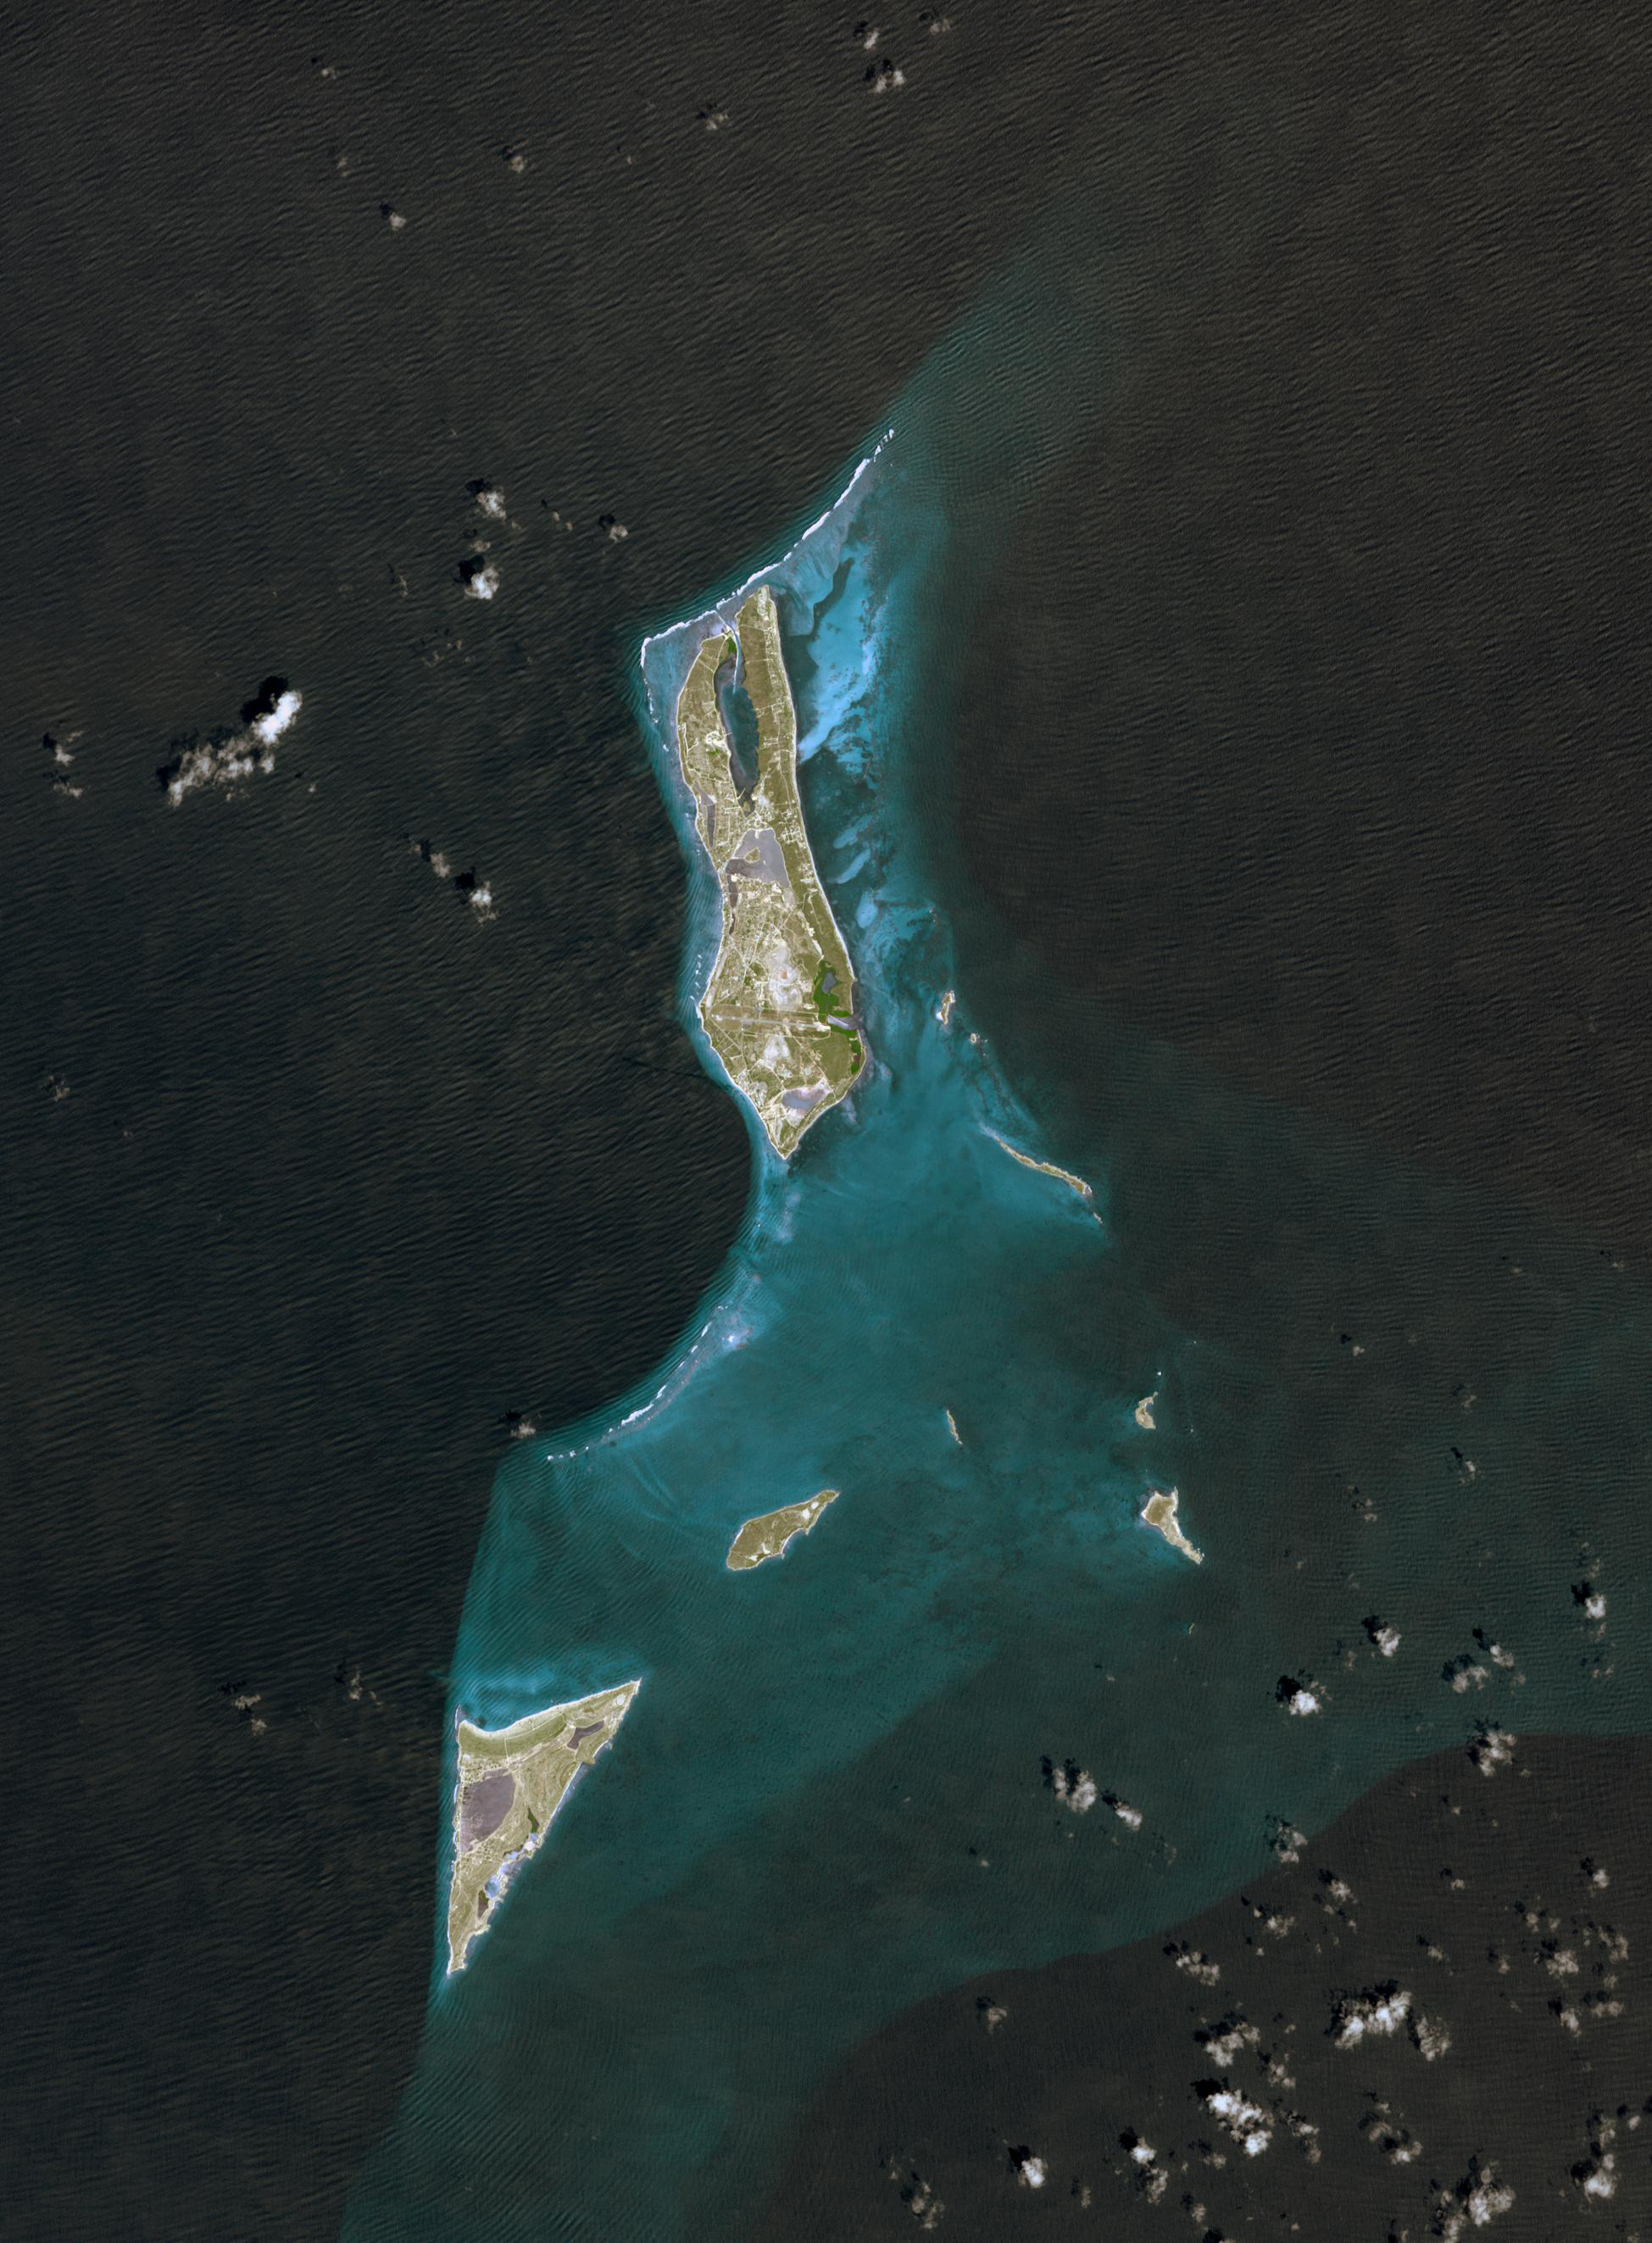

Grand Turk Island

Grand Turk Island is an island in the Turks and Caicos Islands in the Caribbean, and contains the territory’s capital, Cockburn Town and the JAGS International Airport. The island is the administrative, historic, cultural, and financial center of the territory. The name comes from a species of cactus, the Turk’s Cap Cactus. Founded by Bermudan Salt Rakers some three hundred years ago, its Bermudan British colonial architecture makes this a popular tourist stop. The island was first settled by ancestors of the Tainos, and archaeological remains have been dated to the 8th century.

The image was acquired on September 18, 2001, covers an area of 30 x 39 km, and is located near 21.4 degrees north latitude, 71.1 degrees west longitude.

With its 14 spectral bands from the visible to the thermal infrared wavelength region and its high spatial resolution of 15 to 90 meters (about 50 to 300 feet), ASTER images Earth to map and monitor the changing surface of our planet. ASTER is one of five Earth-observing instruments launched December 18, 1999, on NASA’s Terra satellite. The instrument was built by Japan’s Ministry of Economy, Trade and Industry. A joint U.S./Japan science team is responsible for validation and calibration of the instrument and the data products.

The broad spectral coverage and high spectral resolution of ASTER provides scientists in numerous disciplines with critical information for surface mapping and monitoring of dynamic conditions and temporal change. Example applications are: monitoring glacial advances and retreats; monitoring potentially active volcanoes; identifying crop stress; determining cloud morphology and physical properties; wetlands evaluation; thermal pollution monitoring; coral reef degradation; surface temperature mapping of soils and geology; and measuring surface heat balance.

The U.S. science team is located at NASA’s Jet Propulsion Laboratory, Pasadena, Calif. The Terra mission is part of NASA’s Science Mission Directorate.

Credit: NASA/GSFC/METI/ERSDAC/JAROS, and U.S./Japan ASTER Science Team